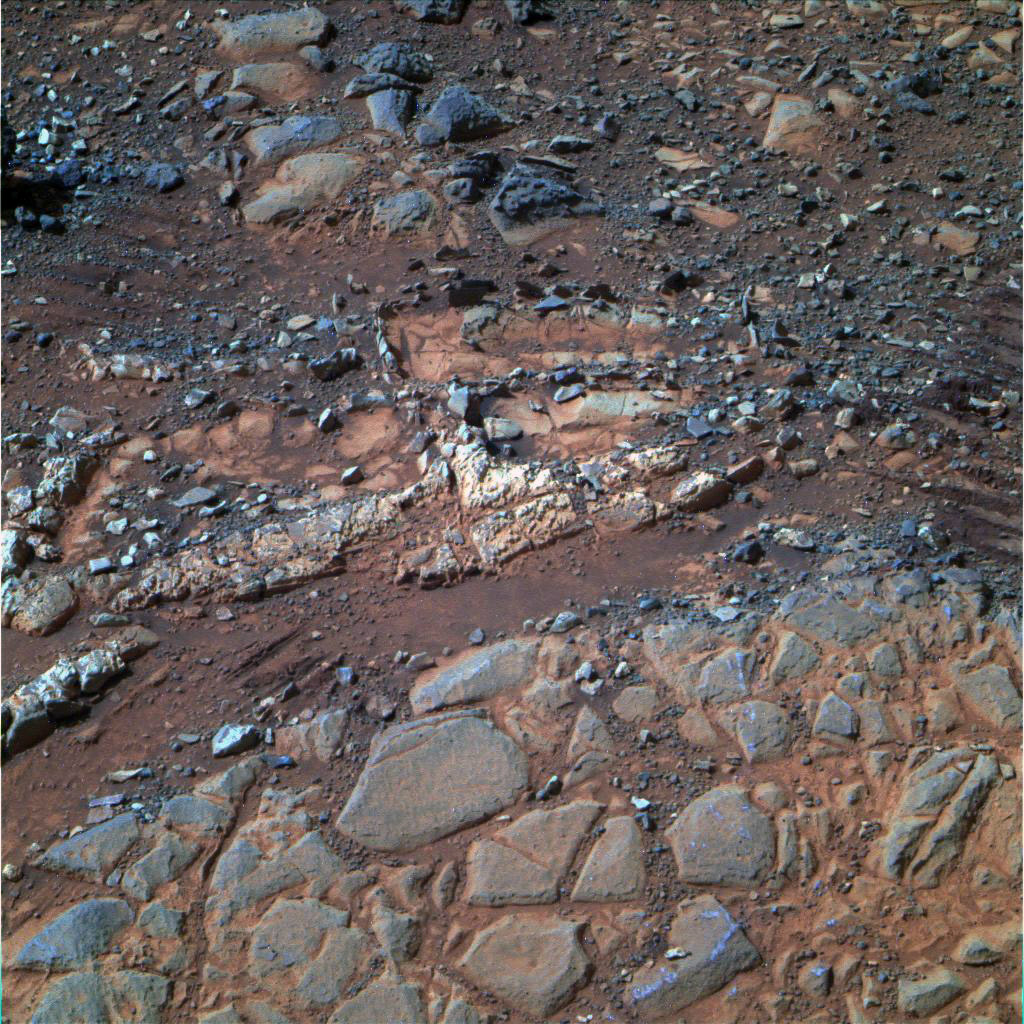

‘Esperance’ Target Examined by Opportunity

Annotated Version

This image from the panoramic camera (Pancam) on NASA’s Mars Exploration Rover Opportunity shows a pale rock called “Esperence,” which was inspected by the rover in May 2013. At the specific target point “Esperance6,” Opportunity used its rock abrasion tool (RAT) to remove some surface material and then used its alpha particle X-ray spectrometer (APXS) to identify chemical elements in the rock. The APXS data showed that Esperance’s composition is higher in aluminum and silica, and lower in calcium and iron, than other rocks Opportunity has examined in more than nine years on Mars. Preliminary interpretation points to clay mineral content due to intensive alteration by water.

This image shows an area about 28 inches (70 centimeters) wide. It is a composite of three exposures taken by Opportunity’s panoramic camera (Pancam) through different filters during the 3,230th Martian day, or sol, of the rover’s work on Mars (Feb. 23, 2013). The view is presented in false color to make some differences between materials easier to see.

Credit: NASA/JPL-Caltech/Cornell Univ./Arizona State Univ.